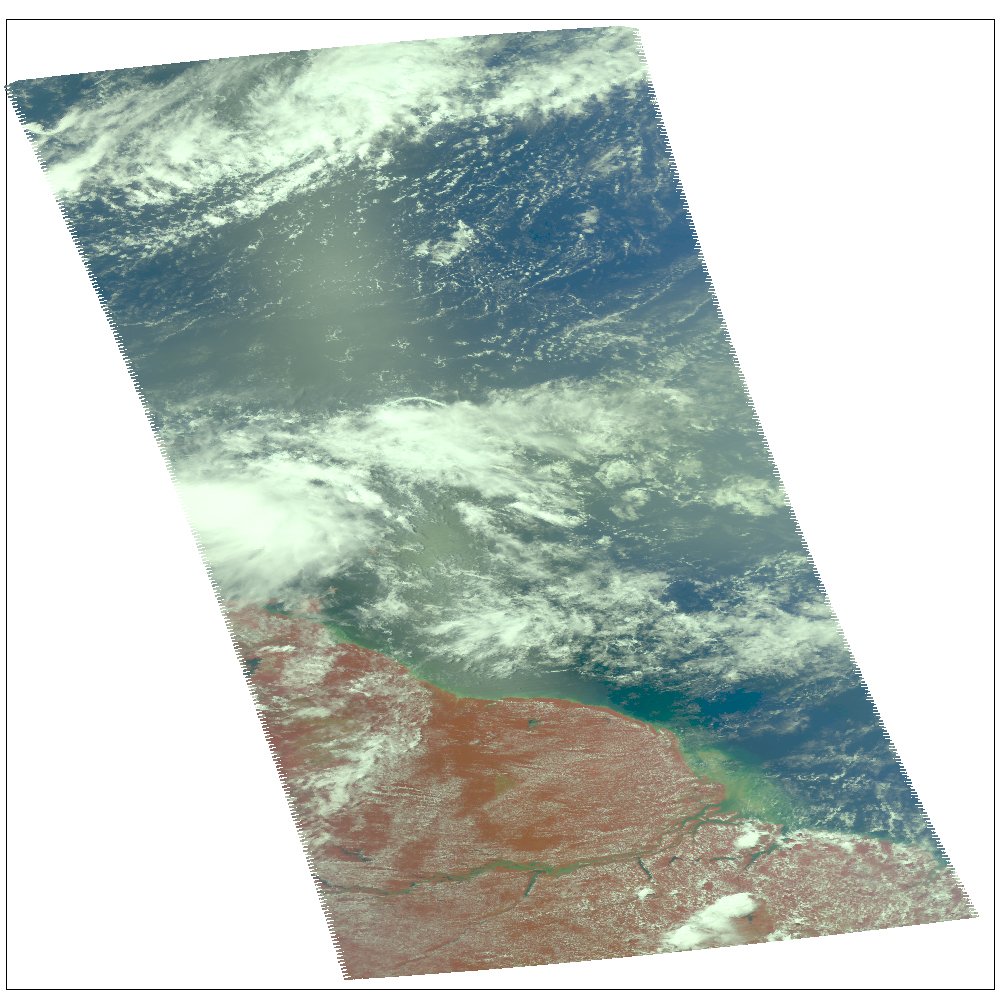

NASA Image Shows a Slightly Stronger Emily

Infrared image

NASA’s Atmospheric Infrared Sounder (AIRS) instrument on the space agency’s Aqua spacecraft continues to track the gradual organization of Tropical Storm Emily, as seen in the infrared image (Figure 1) taken Aug. 2, 2011 at 1:05 p.m. EDT. At that time, the storm was located about 270 miles southeast of San Juan, Puerto Rico and nearly stationary in position, with maximum sustained winds of 40 miles per hour (35 knots). As of 5 p.m. EDT, the storm had begun to move slowly westward again and had increased in intensity slightly to about 52 miles per hour (45 knots), with gusts to 63 miles per hour (55 knots). Tropical storm watches are currently in effect for the southeast Bahamas, the Turks and Caicos Islands and the U.S. Virgin Islands. Tropical storm warnings remain in effect for Puerto Rico, Vieques and Culebra, the Dominican Republic and Haiti.

According to the NOAA’s National Hurricane Center, the cloud pattern associated with Emily has become slightly better organized, but the storm’s circulation is not yet well defined and barometric pressures have not fallen significantly since Aug. 1. Conditions appear favorable for slight strengthening before the storm moves over mountainous Hispaniola on Aug. 3, which may dissipate the storm. Should the storm survive the trip over Hispaniola, upper-level atmospheric winds are forecast to be more conducive for re-intensification once Emily moves over the southeast or central Bahamas. Computer models continue to show a variety of forecasts for the storm, though most of them show Emily moving northward well offshore of the U.S. east coast.

About AIRS
The Atmospheric Infrared Sounder, AIRS, in conjunction with the Advanced Microwave Sounding Unit, AMSU, senses emitted infrared and microwave radiation from Earth to provide a three-dimensional look at Earth’s weather and climate. Working in tandem, the two instruments make simultaneous observations all the way down to Earth’s surface, even in the presence of heavy clouds. With more than 2,000 channels sensing different regions of the atmosphere, the system creates a global, three-dimensional map of atmospheric temperature and humidity, cloud amounts and heights, greenhouse gas concentrations, and many other atmospheric phenomena. Launched into Earth orbit in 2002, the AIRS and AMSU instruments fly onboard NASA’s Aqua spacecraft and are managed by NASA’s Jet Propulsion Laboratory in Pasadena, Calif., under contract to NASA. JPL is a division of the California Institute of Technology in Pasadena.

Credit: NASA/JPL